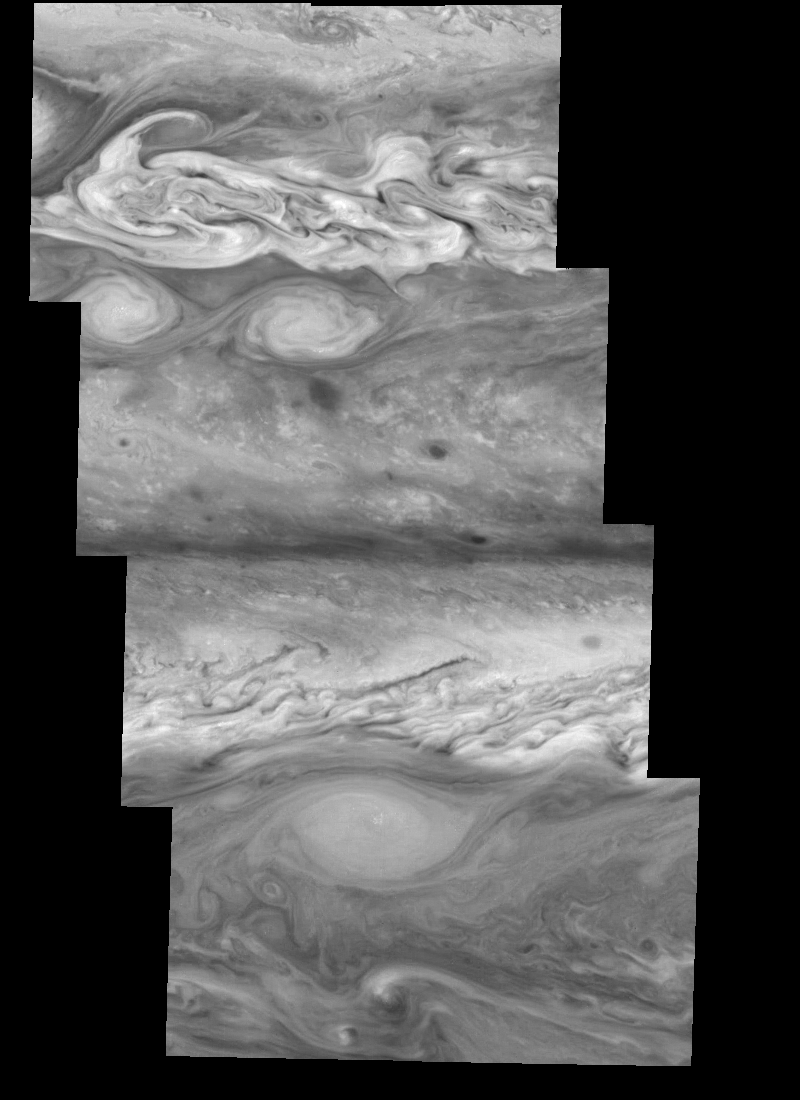

Jupiter’s Northern Hemisphere in the Near-Infrared (Time Set 4)

Mosaic of Jupiter’s northern hemisphere between 10 and 50 degrees latitude. Jupiter’s atmospheric circulation is dominated by alternating eastward and westward jets from equatorial to polar latitudes. The direction and speed of these jets in part determine the color and texture of the clouds seen in this mosaic. Also visible are several other common Jovian cloud features, including large white ovals, bright spots, dark spots, interacting vortices, and turbulent chaotic systems. The north-south dimension of each of the two interacting vortices in the upper half of the mosaic is about 3500 kilometers. The near-infrared continuum filter (756 nanometers) shows the features of Jupiter’s main visible cloud deck.

North is at the top. The images are projected on a sphere, with features being foreshortened towards the north. The smallest resolved features are tens of kilometers in size. These images were taken on April 3, 1997, at a range of 1.4 million kilometers by the Solid State Imaging system on NASA’s Galileo spacecraft.

The Jet Propulsion Laboratory, Pasadena, CA manages the mission for NASA’s Office of Space Science, Washington, DC.

Credit: NASA/JPL-Caltech